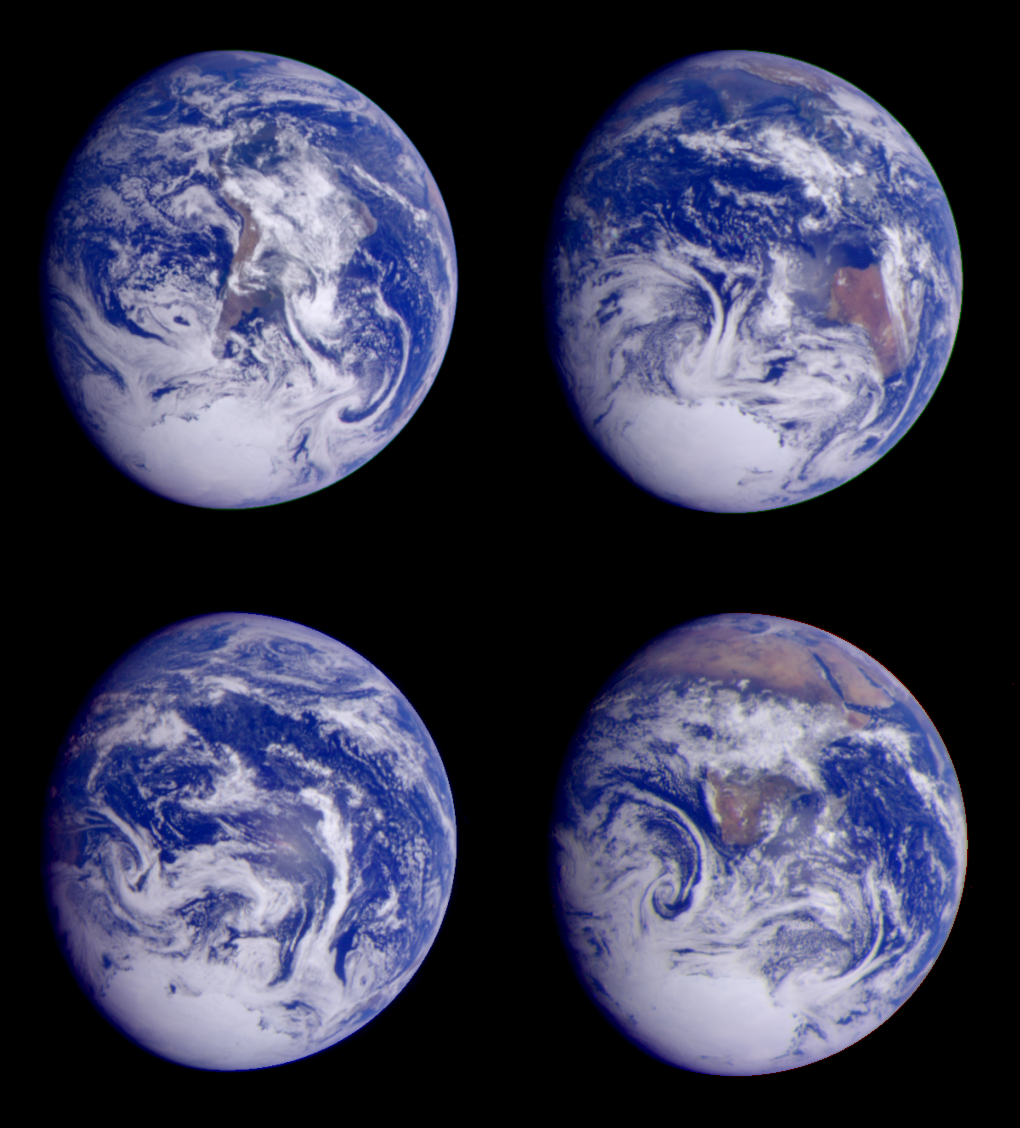

Global Images of Earth

Global images of Earth from Galileo. In each frame, the continent of Antarctica is visible at the bottom of the globe. South America may be seen in the first frame (top left), the great Pacific Ocean in the second (bottom left), India at the top and Australia to the right in the third (top right), and Africa in the fourth (bottom right). Taken at six-hour intervals on December 11, 1990, at a range of between 2 and 2.7 million kilometers (1.2 to 1.7 million miles). P-37630

These images were taken during Galileo’s first Earth flyby. This gravity assist increased Galileo’s speed around the Sun by about 5.2 kilometers per second (or 11,600 miles per hour) and substantially redirected Galileo as required for its flybys of the asteroid Gaspra in October 1991 and Earth in 1992. Galileo’s closest approach (960 kilometers, or 597 miles, above the Earth’s surface) to the Earth was on December 8, 1990, 3 days before these pictures were taken.

Each of these images is a color composite, made up using images taken through red, green, and violet filters. The four images are part of the Galileo Earth spin movie, a 256-frame time-lapse motion picture that shows a 25-hour period of Earth’s rotation and atmospheric dynamics. The movie gives scientists a unique overall view of global weather patterns, as opposed to the limited view of weather satellite images.

The Jet Propulsion Laboratory, Pasadena, CA manages the mission for NASA’s Office of Space Science, Washington, DC.

Credit: NASA/JPL/Johns Hopkins University